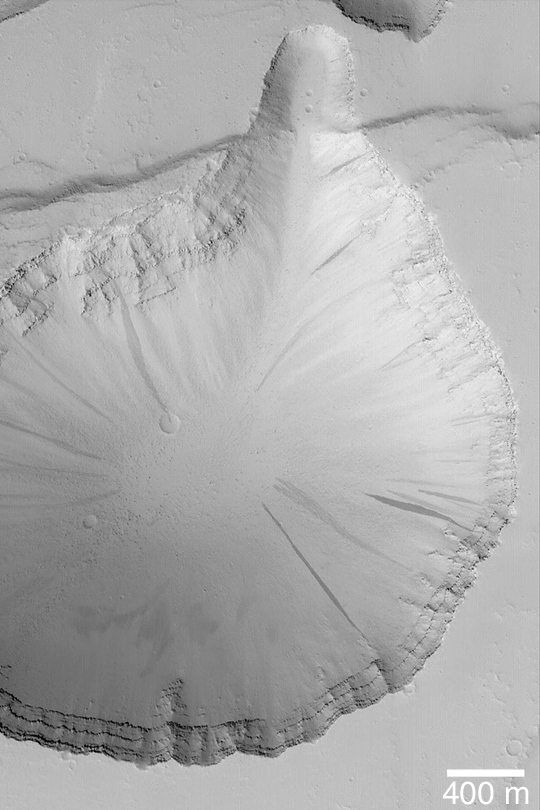

Tractus Fossae Collapse Pit

MGS MOC Release No. MOC2-419, 12 July 2003

Extensional faulting, wherein some fraction of the martian crust is pulled apart and faults are formed where the bedrock breaks, has also led to formation of collapse pits in the Tractus Fossae region. This Mars Global Surveyor (MGS) Mars Orbiter Camera (MOC) image shows one such pit and the layered bedrock exposed in its walls. Dark streaks on the slopes of the pit result from avalanches of dry, fine-grained debris (probably dust, as these streaks are only found in the dust-mantled regions of Mars). This pit is located near 23.5°N, 103.8°W. Sunlight illuminates the scene from the lower left.

Credit: NASA/JPL/Malin Space Science Systems